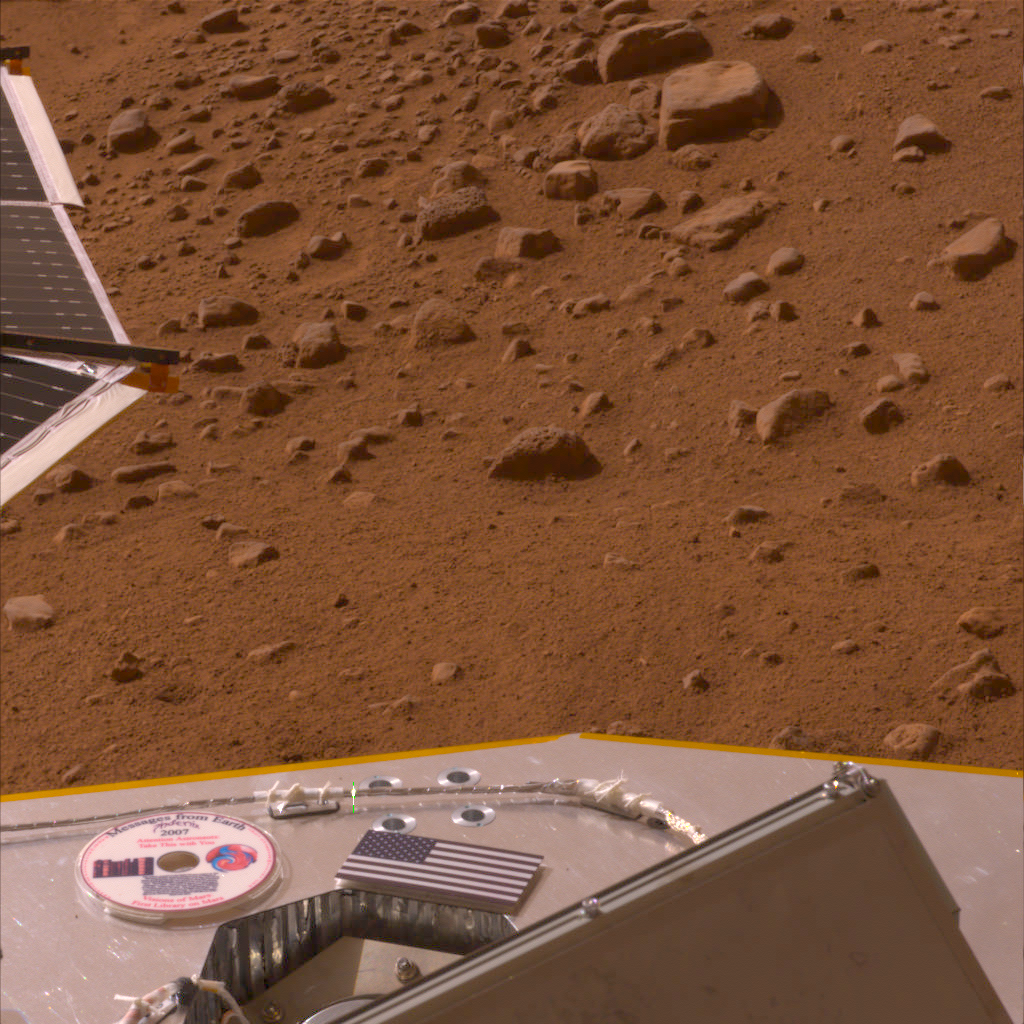

American Flag and Mini-DVD Attached to Deck of Phoenix

This image, released on Memorial Day, May 26, 2008, shows the American flag and a mini-DVD on the Phoenix’s deck, which is about 3 ft. above the Martian surface. The mini-DVD from the Planetary Society contains a message to future Martian explorers, science fiction stories and art inspired by the Red Planet, and the names of more than a quarter million earthlings.

The Phoenix Mission is led by the University of Arizona, Tucson, on behalf of NASA. Project management of the mission is by NASA’s Jet Propulsion Laboratory, Pasadena, Calif. Spacecraft development is by Lockheed Martin Space Systems, Denver.

Photojournal Note: As planned, the Phoenix lander, which landed May 25, 2008 23:53 UTC, ended communications in November 2008, about six months after landing, when its solar panels ceased operating in the dark Martian winter.

Credit: NASA/JPL-Caltech/University of Arizona